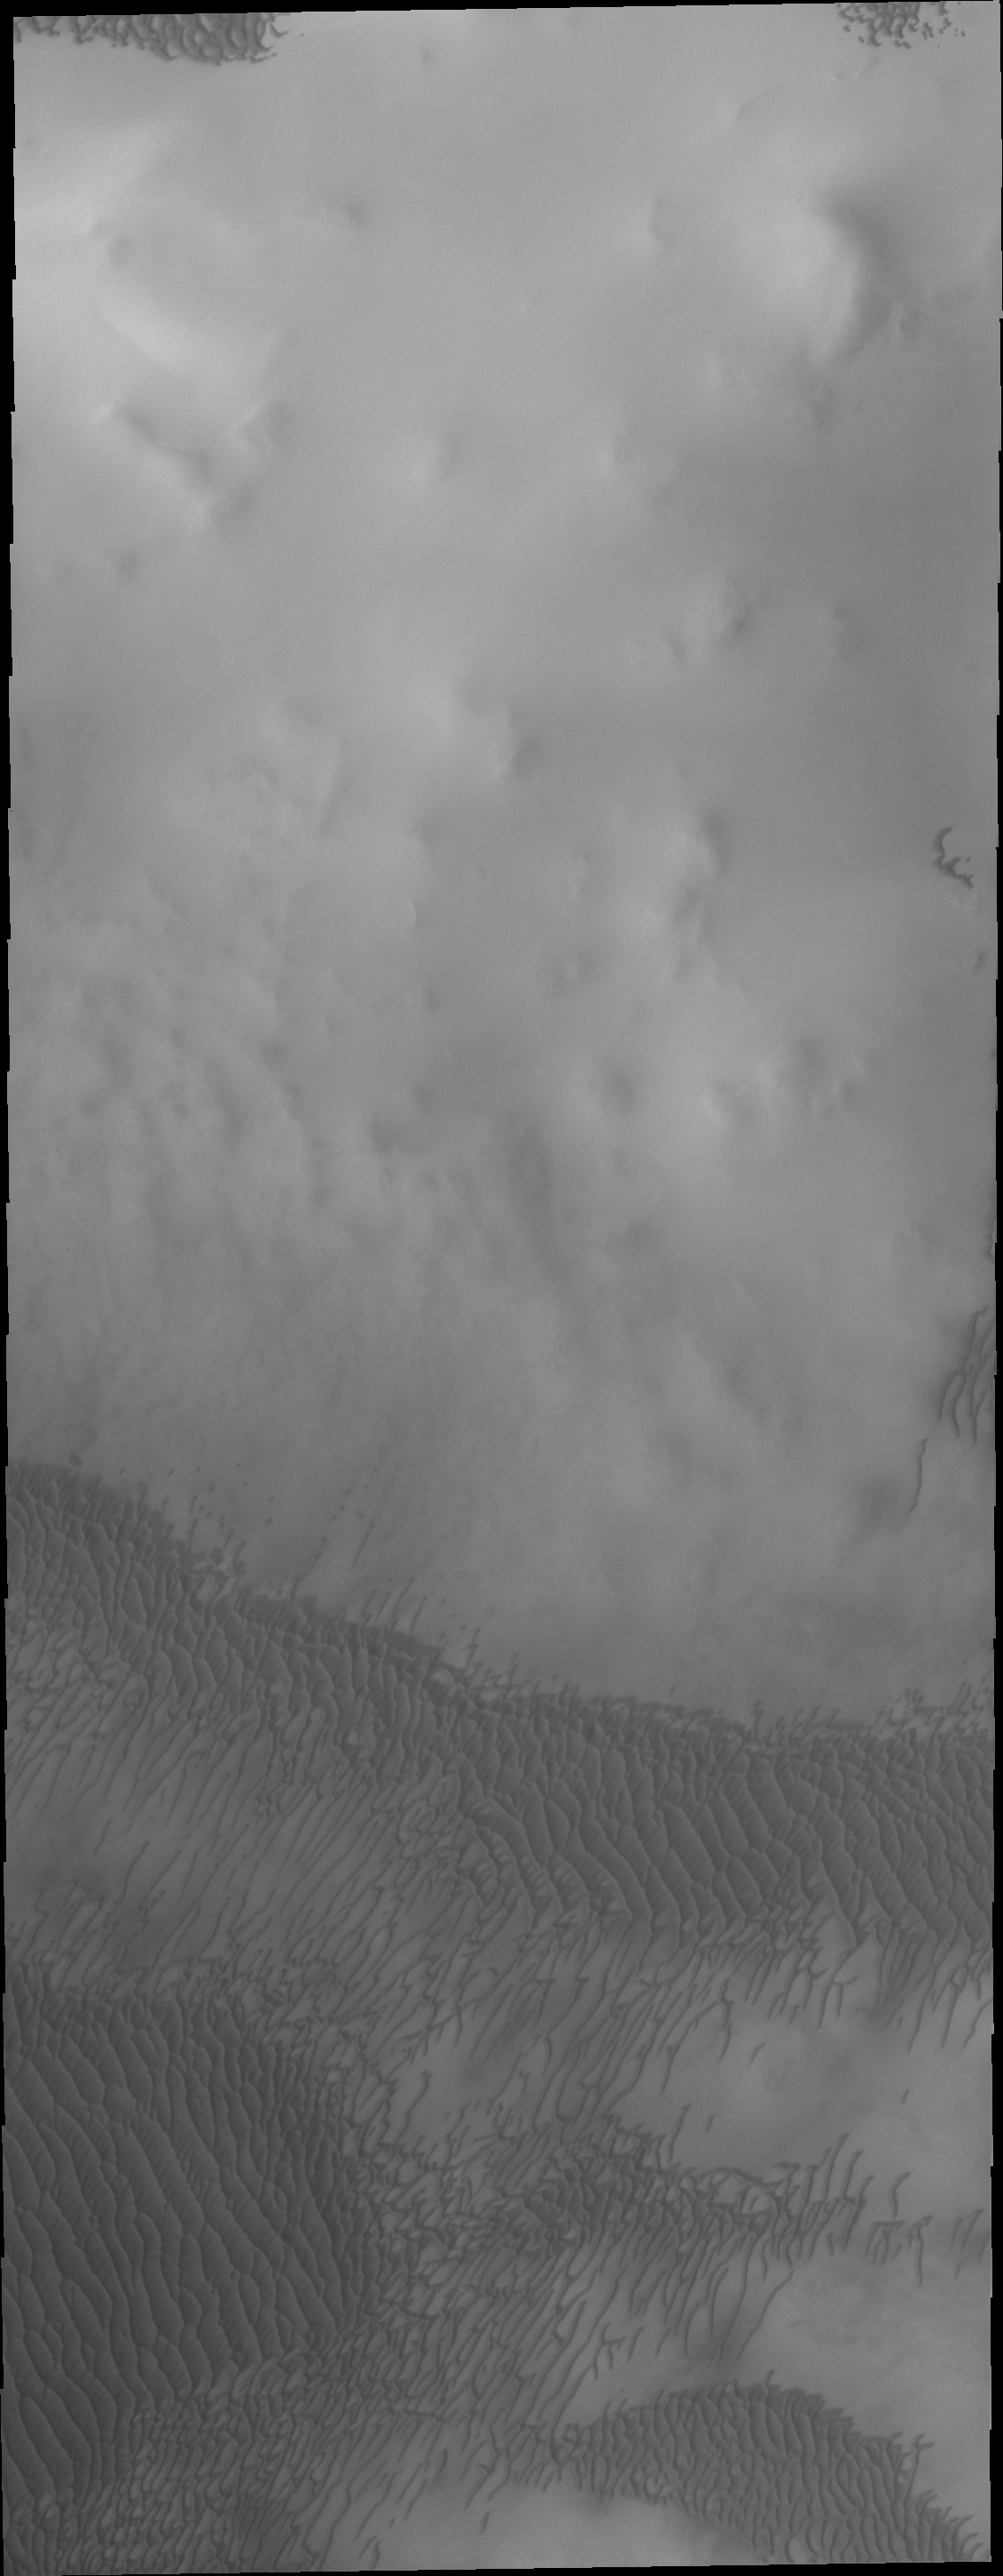

Polar Dunes

The dunes in this VIS image are near the north polar cap.

Credit: NASA/JPL/ASU